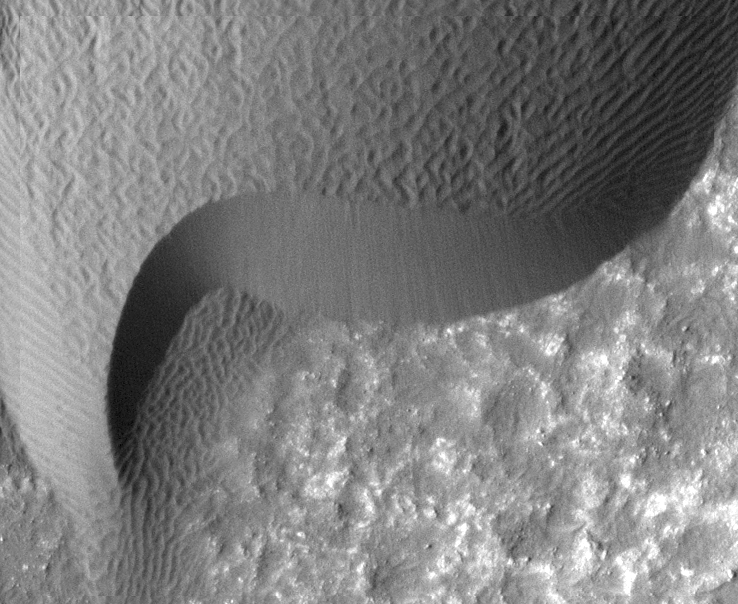

Rippling Dune Front in Herschel Crater on Mars

A rippled dune front in Herschel Crater on Mars moved an average of about two meters (about two yards) between March 3, 2007 and December 1, 2010, as seen in these images from NASA’s Mars Reconnaissance Orbiter. Note that the pattern of ripples on the dune surface has changed completely between the two images. Herschel Crater is located just south of the equator in the cratered highlands.

This is one of several sites where the orbiter has observed shifting sand dunes and ripples. Previously, scientists thought sand on Mars was mostly immobile. It took the mission’s High Resolution Imaging Science Experiment (HiRISE) to take sharp enough images to finally see the movement.

While dust is easily blown around the Red Planet, its thin atmosphere means that strong winds are required to move grains of sand.

The Mars Reconnaissance Orbiter is managed by NASA’s Jet Propulsion Laboratory for NASA’s Science Mission Directorate in Washington. The University of Arizona’s Lunar and Planetary Laboratory operates HiRISE. The camera was built by Ball Aerospace & Technologies Corp. in Boulder, Colo. Johns Hopkins University Applied Physics Laboratory in Laurel, Md., provided and operates CRISM. JPL is a division of the California Institute of Technology in Pasadena.

Credit: NASA/JPL-Caltech/Univ. of Ariz./JHUAPL